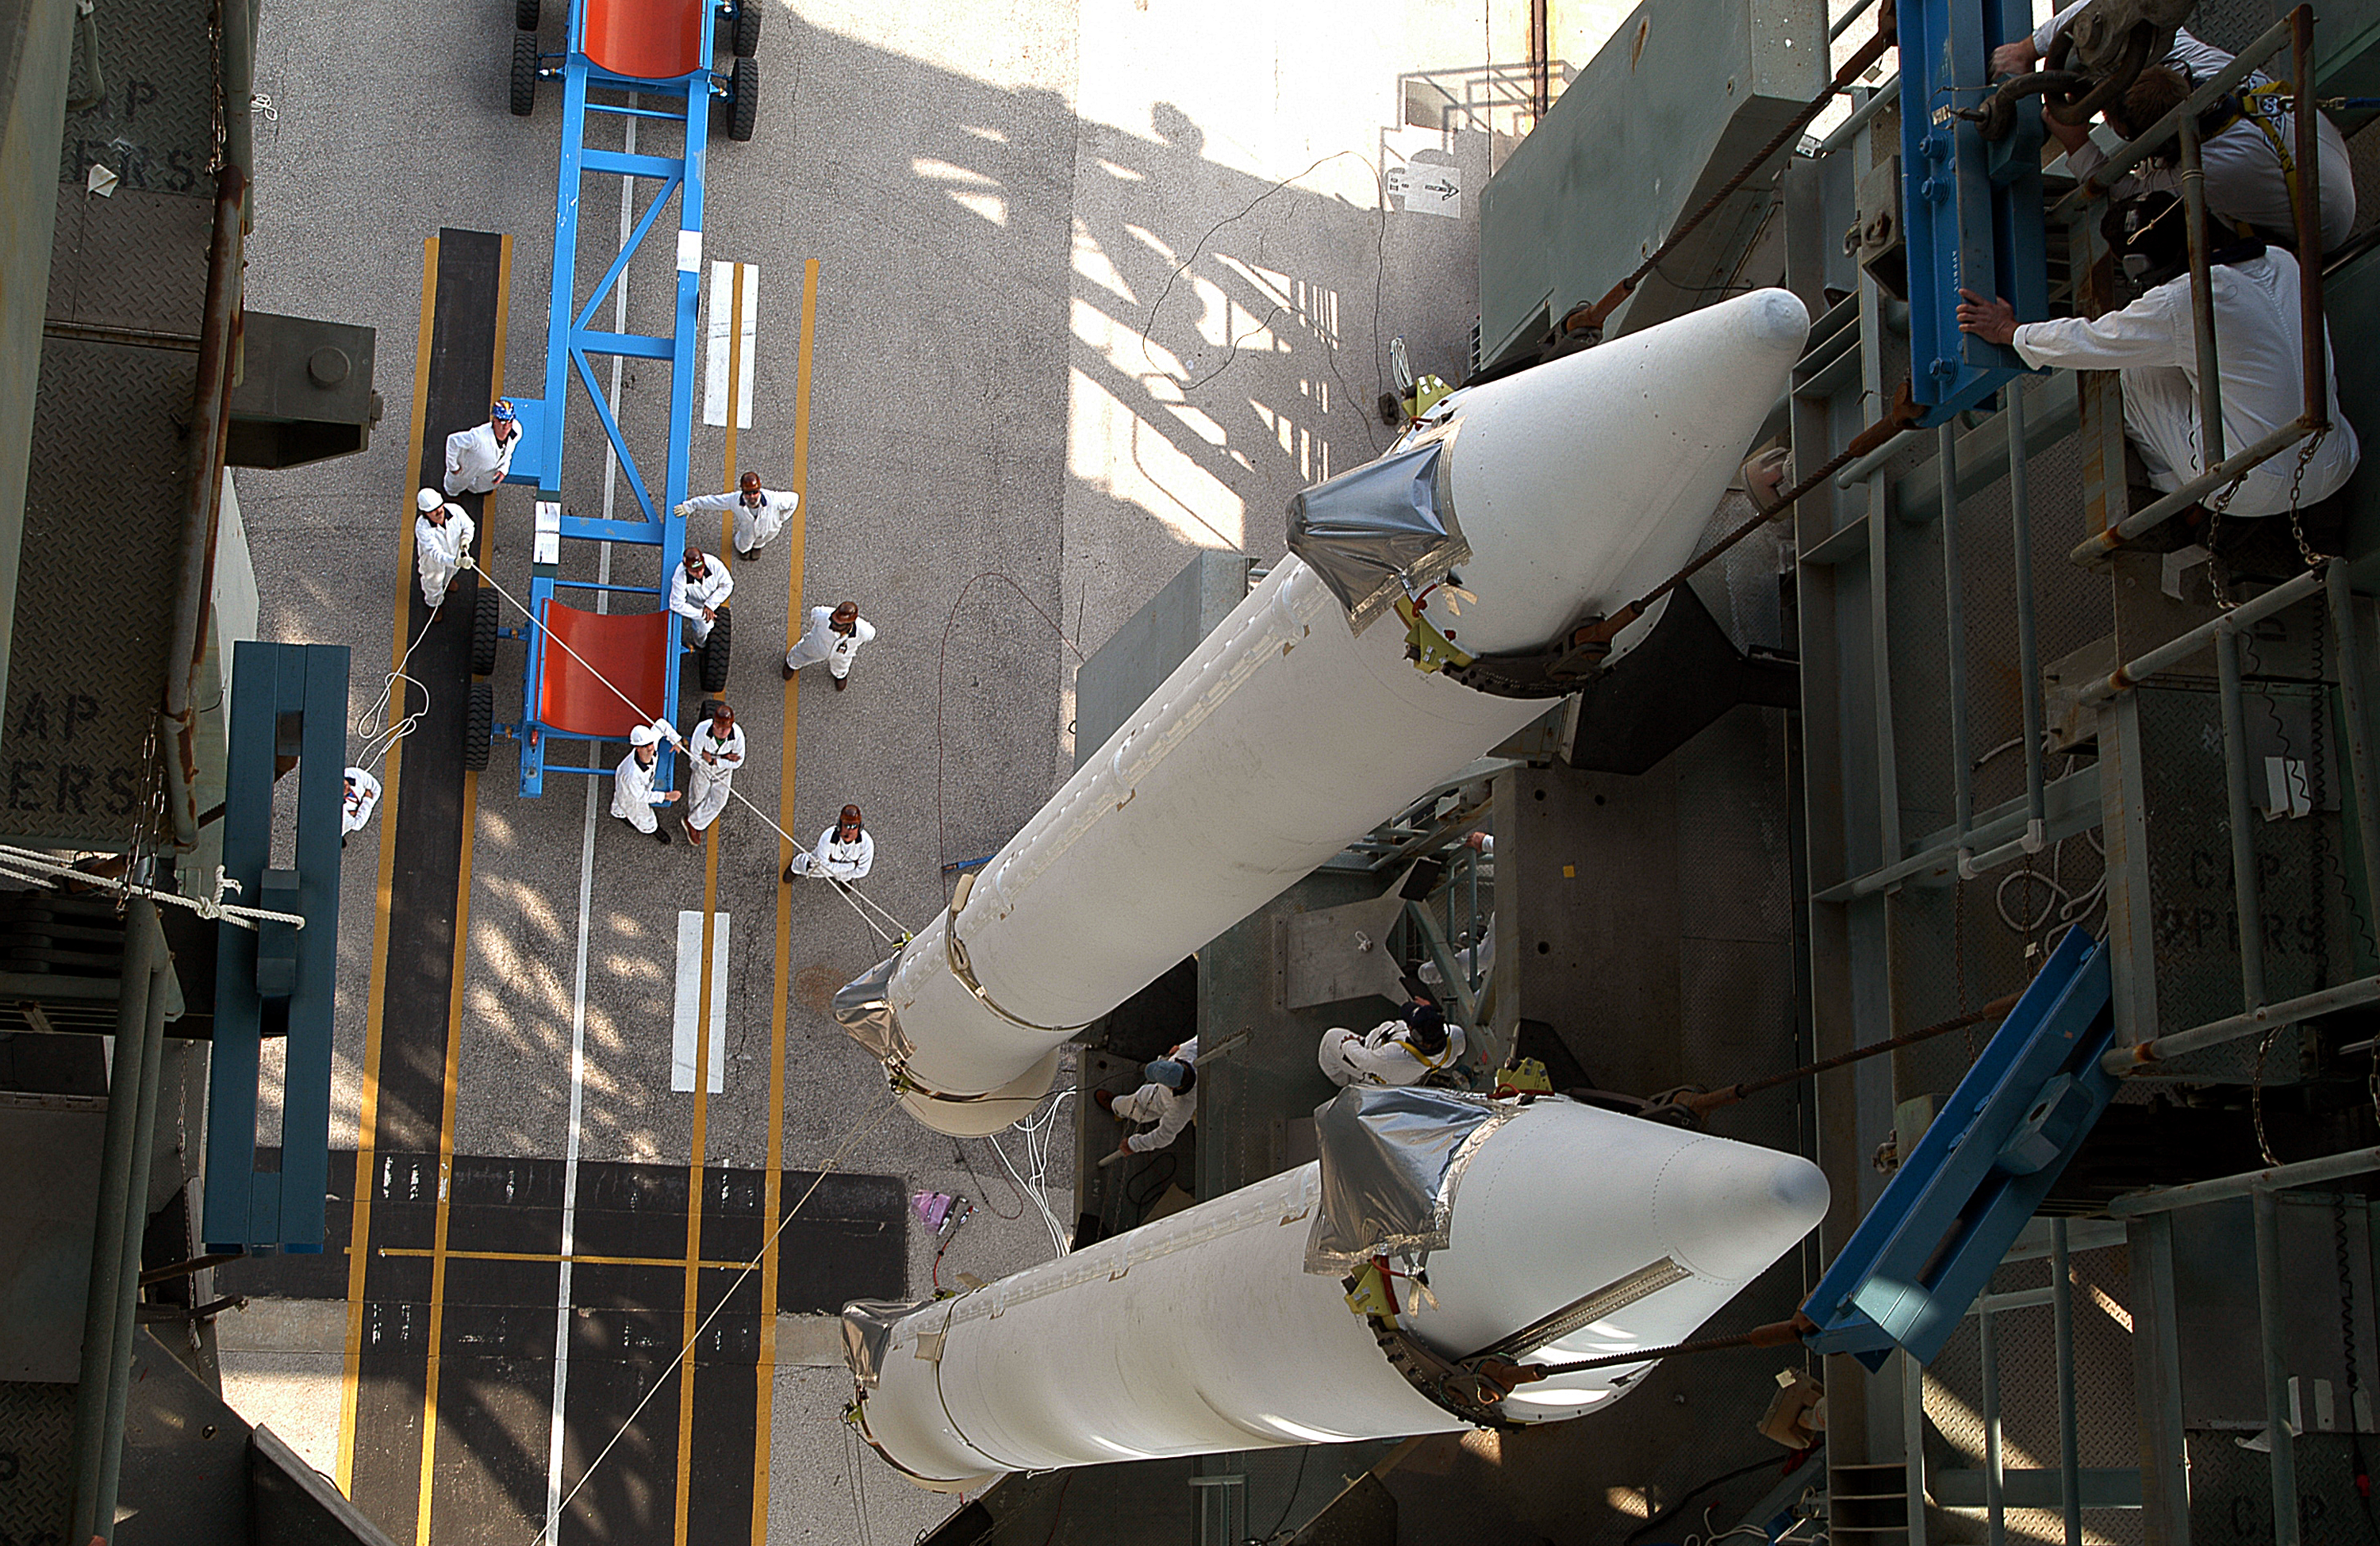

The Rocket that Didn't Launch Spitzer

A Delta II rocket, initially intended to launch the Spitzer Space Telescope on April 18, 2003. However, due to additional engineering tests that were needed on the rocket, the launch was delayed and the rocket was instead used to launch a Mars mission. Spitzer launched on a different rocket on August 25, 2003.

Credit: NASA/KSC